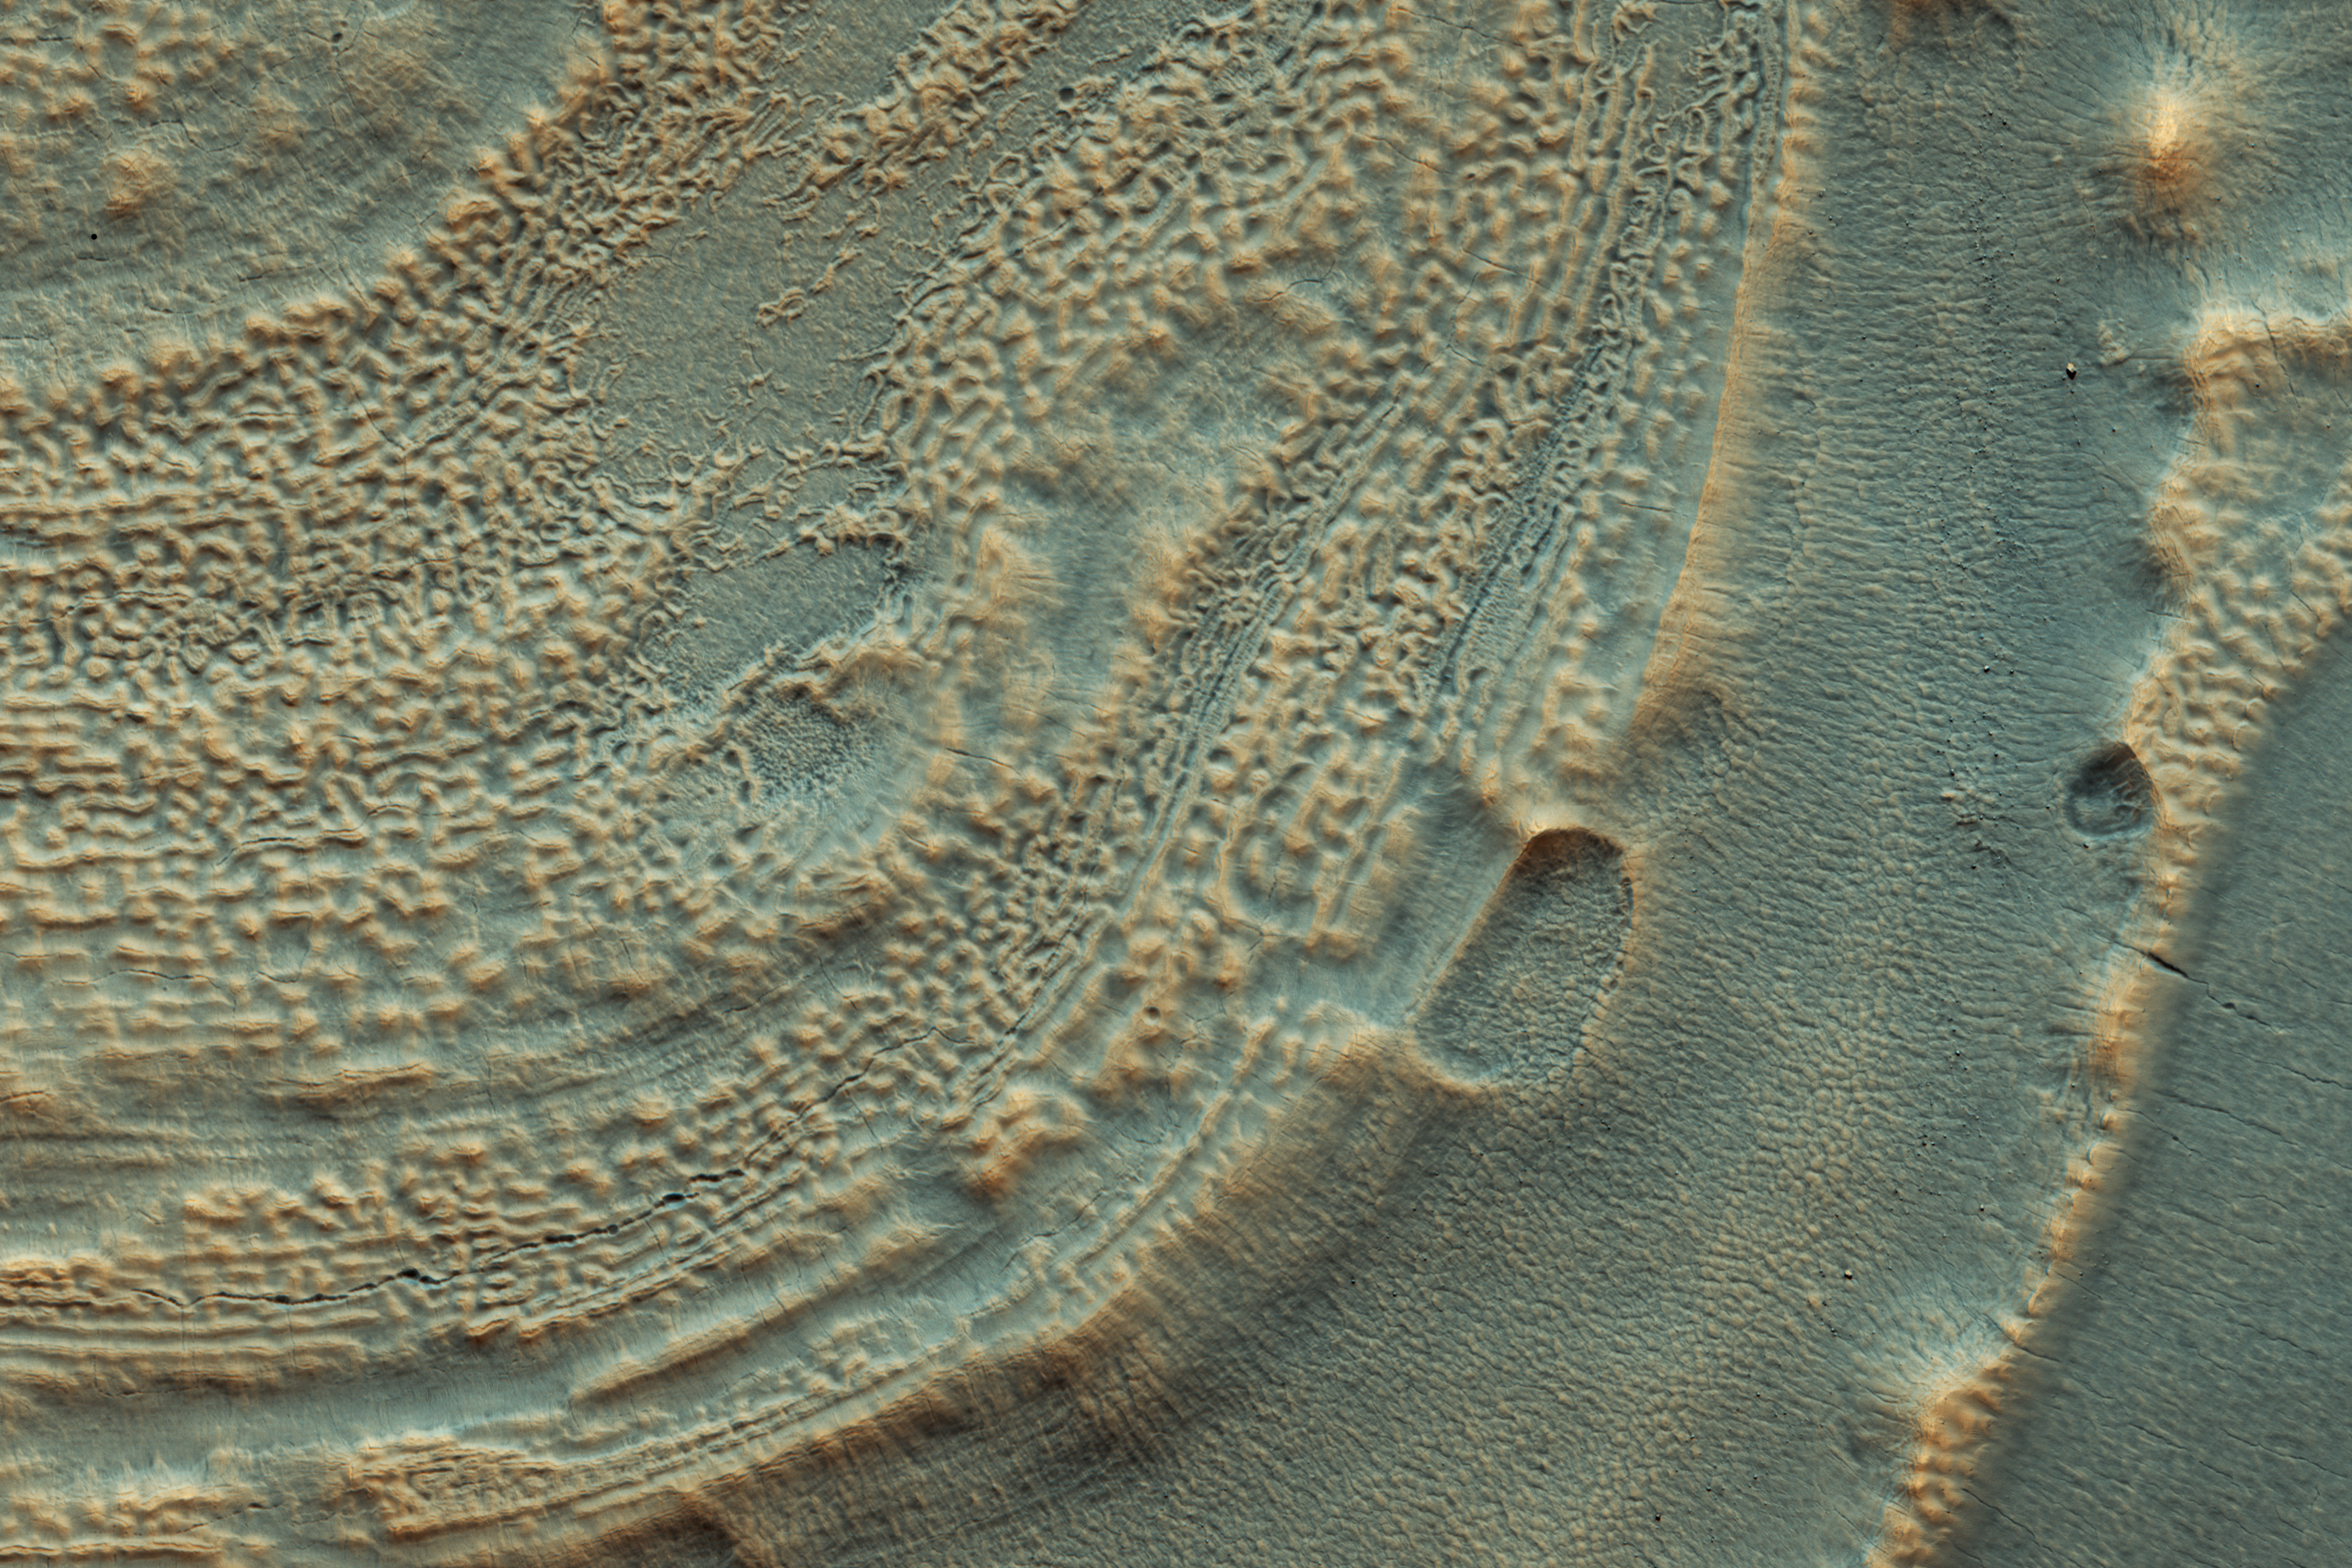

Icy Layers in Craters

In this image from NASA’s Mars Reconnaissance Rover (MRO) we can see the edge of a mound of ice in one of these mid-latitude craters. Some of it has already been removed, so we can see layering that used to be in the crater’s interior. Scientists use ice deposits like these to figure out how the climate has changed on Mars. Another upside of recognizing this ice is that future astronauts will have plenty of drinking water.

Scientists now realize that ice is very common on the Martian surface. It often fills up craters and valleys in the mid-latitudes in older climates, although when it’s covered in dust it can be hard to recognize. Today the climate on Mars makes this ice unstable and some of it has evaporated away.

The map is projected here at a scale of 50 centimeters (19.7 inches) per pixel. [The original image scale is 59.6 centimeters (23.5 inches) per pixel (with 2 x 2 binning); objects on the order of 179 centimeters (70.5 inches) across are resolved.] North is up.

The University of Arizona, Tucson, operates HiRISE, which was built by Ball Aerospace & Technologies Corp., Boulder, Colorado. NASA’s Jet Propulsion Laboratory, a division of Caltech in Pasadena, California, manages the Mars Reconnaissance Orbiter Project for NASA’s Science Mission Directorate, Washington.

Credit: NASA/JPL-Caltech/Univ. of Arizona